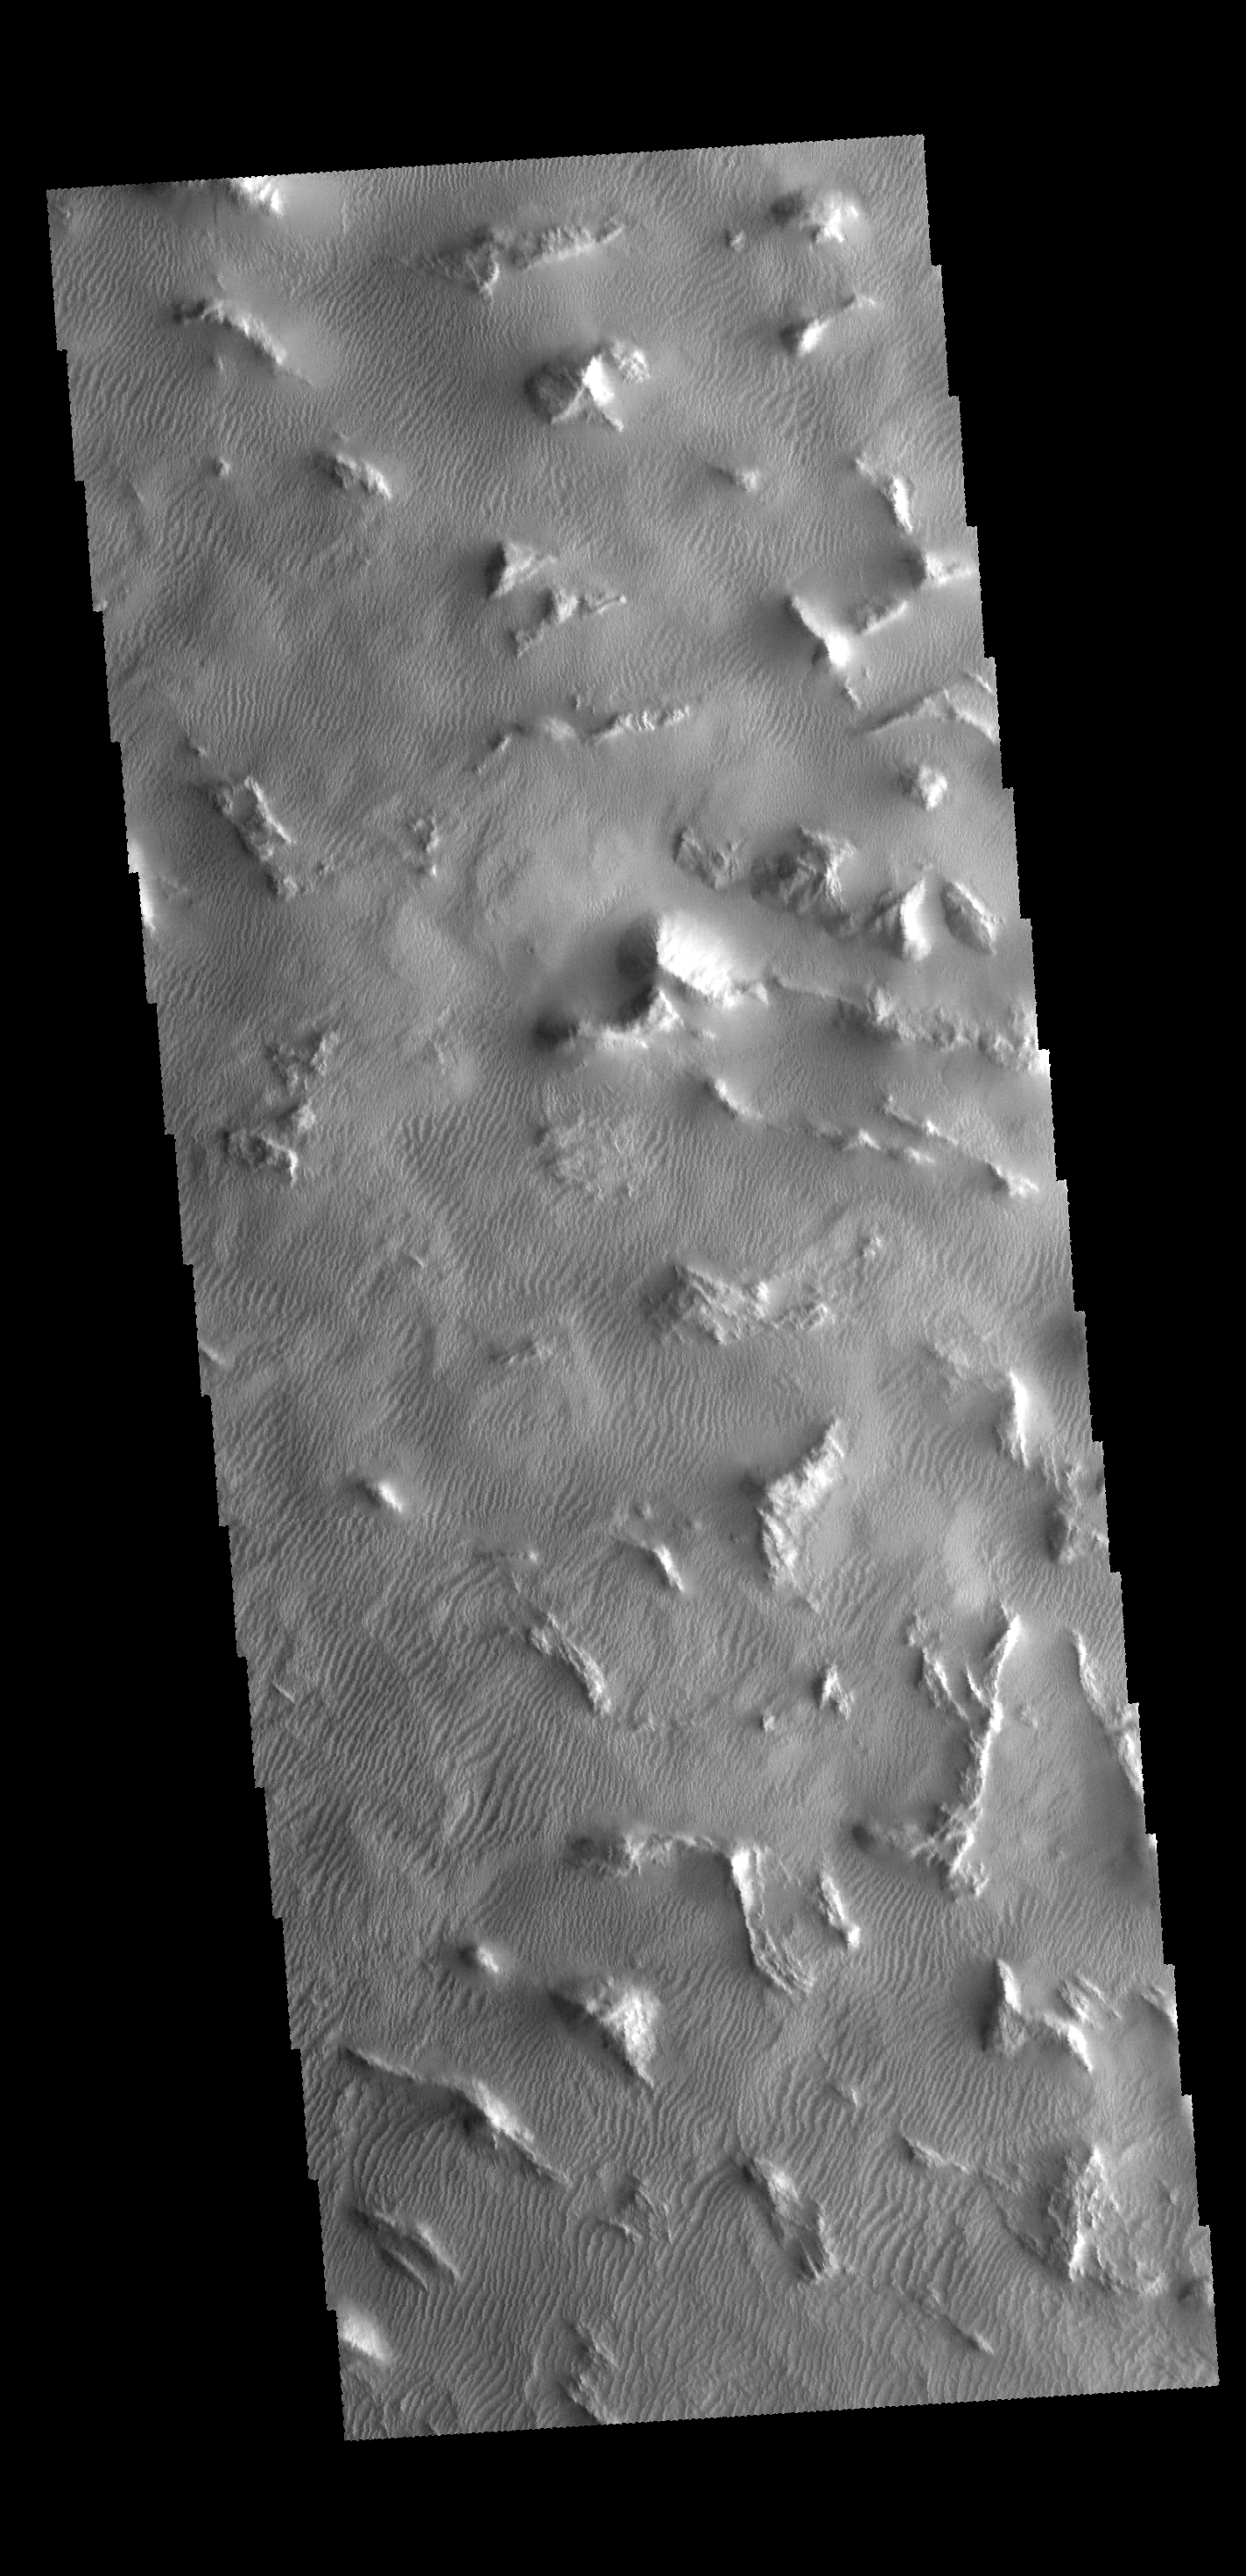

Gigas Sulci

The region shown in this VIS image is part of Gigas Sulci.

Credit: NASA/JPL-Caltech/ASU